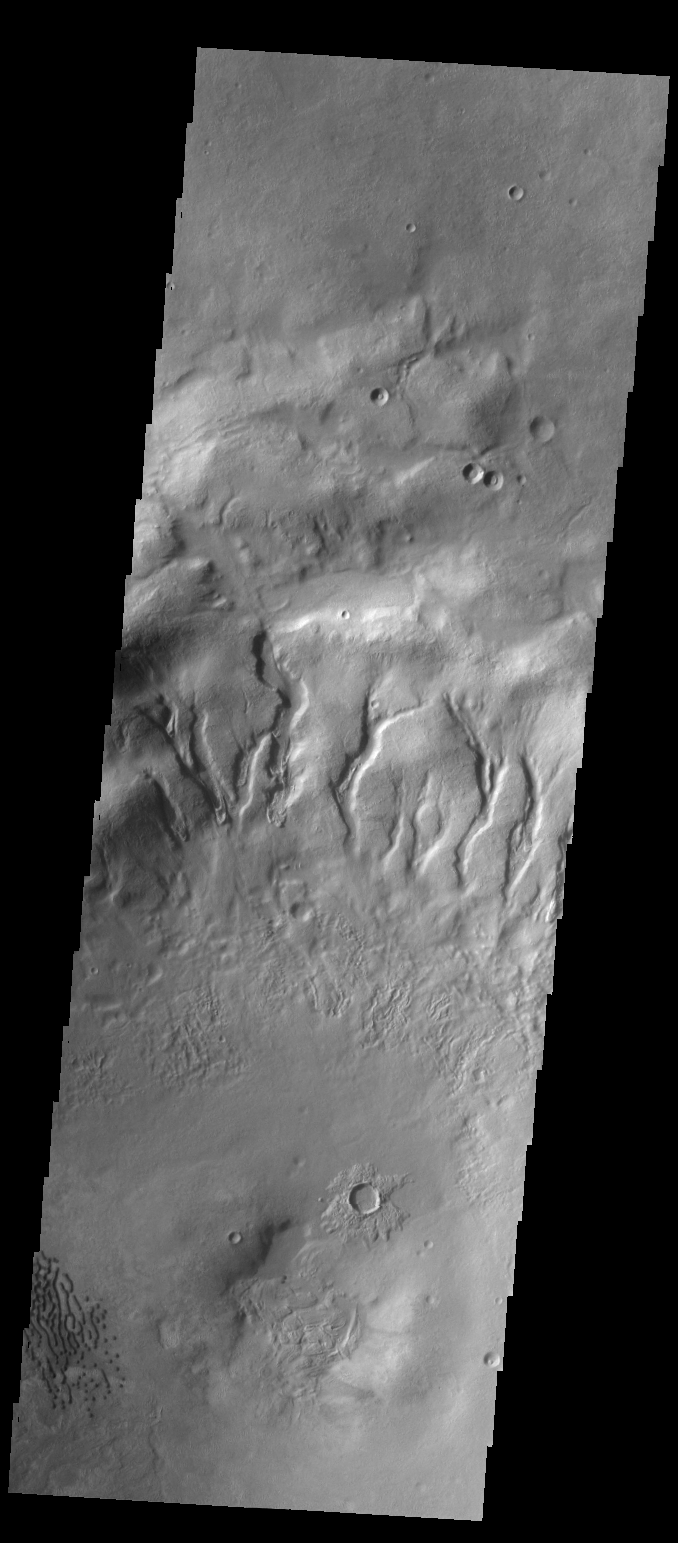

Gullies

Many gullies are located on the northern rim of this unnamed crater in Noachis Terra. Small dunes are located on the floor of the crater (lower left side of image).

Credit: NASA/JPL-Caltech/ASU